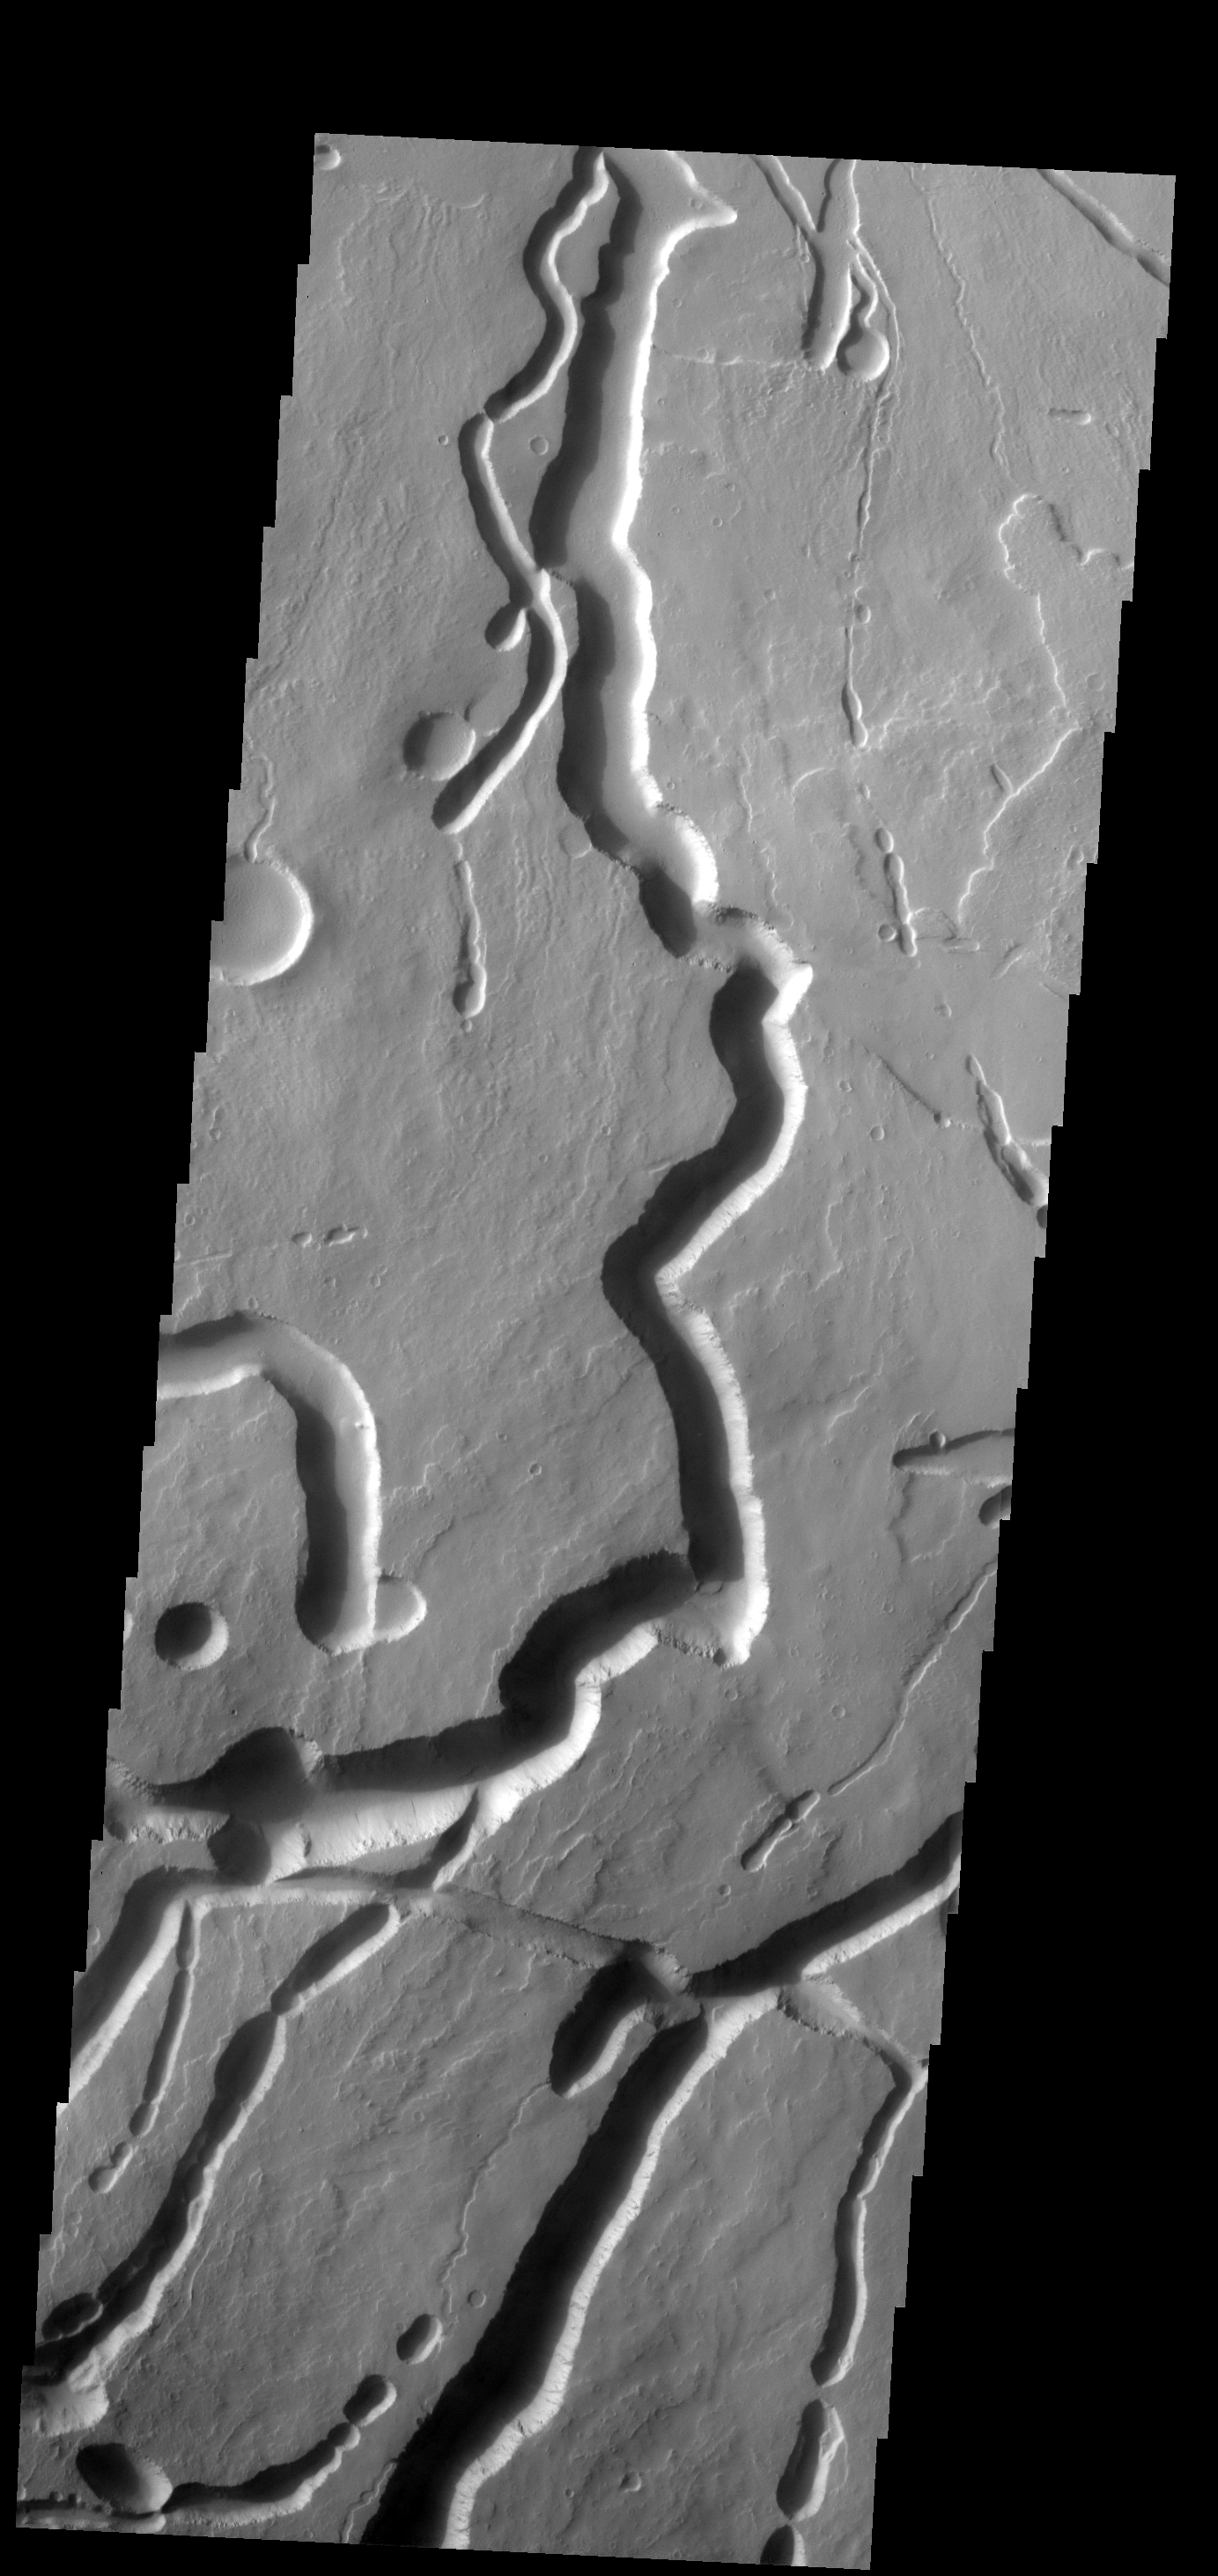

Ascraeus Mons

These channels and channel-like collapse features are located on the northeastern flank of Ascraeus Mons.

Image information: VIS instrument. Latitude 14.5N, Longitude 257.3E. 18 meter/pixel resolution.

Please see the THEMIS Data Citation Note for details on crediting THEMIS images.

Note: this THEMIS visual image has not been radiometrically nor geometrically calibrated for this preliminary release. An empirical correction has been performed to remove instrumental effects. A linear shift has been applied in the cross-track and down-track direction to approximate spacecraft and planetary motion. Fully calibrated and geometrically projected images will be released through the Planetary Data System in accordance with Project policies at a later time.

NASA’s Jet Propulsion Laboratory manages the 2001 Mars Odyssey mission for NASA’s Office of Space Science, Washington, D.C. The Thermal Emission Imaging System (THEMIS) was developed by Arizona State University, Tempe, in collaboration with Raytheon Santa Barbara Remote Sensing. The THEMIS investigation is led by Dr. Philip Christensen at Arizona State University. Lockheed Martin Astronautics, Denver, is the prime contractor for the Odyssey project, and developed and built the orbiter. Mission operations are conducted jointly from Lockheed Martin and from JPL, a division of the California Institute of Technology in Pasadena.

Credit: NASA/JPL/ASU